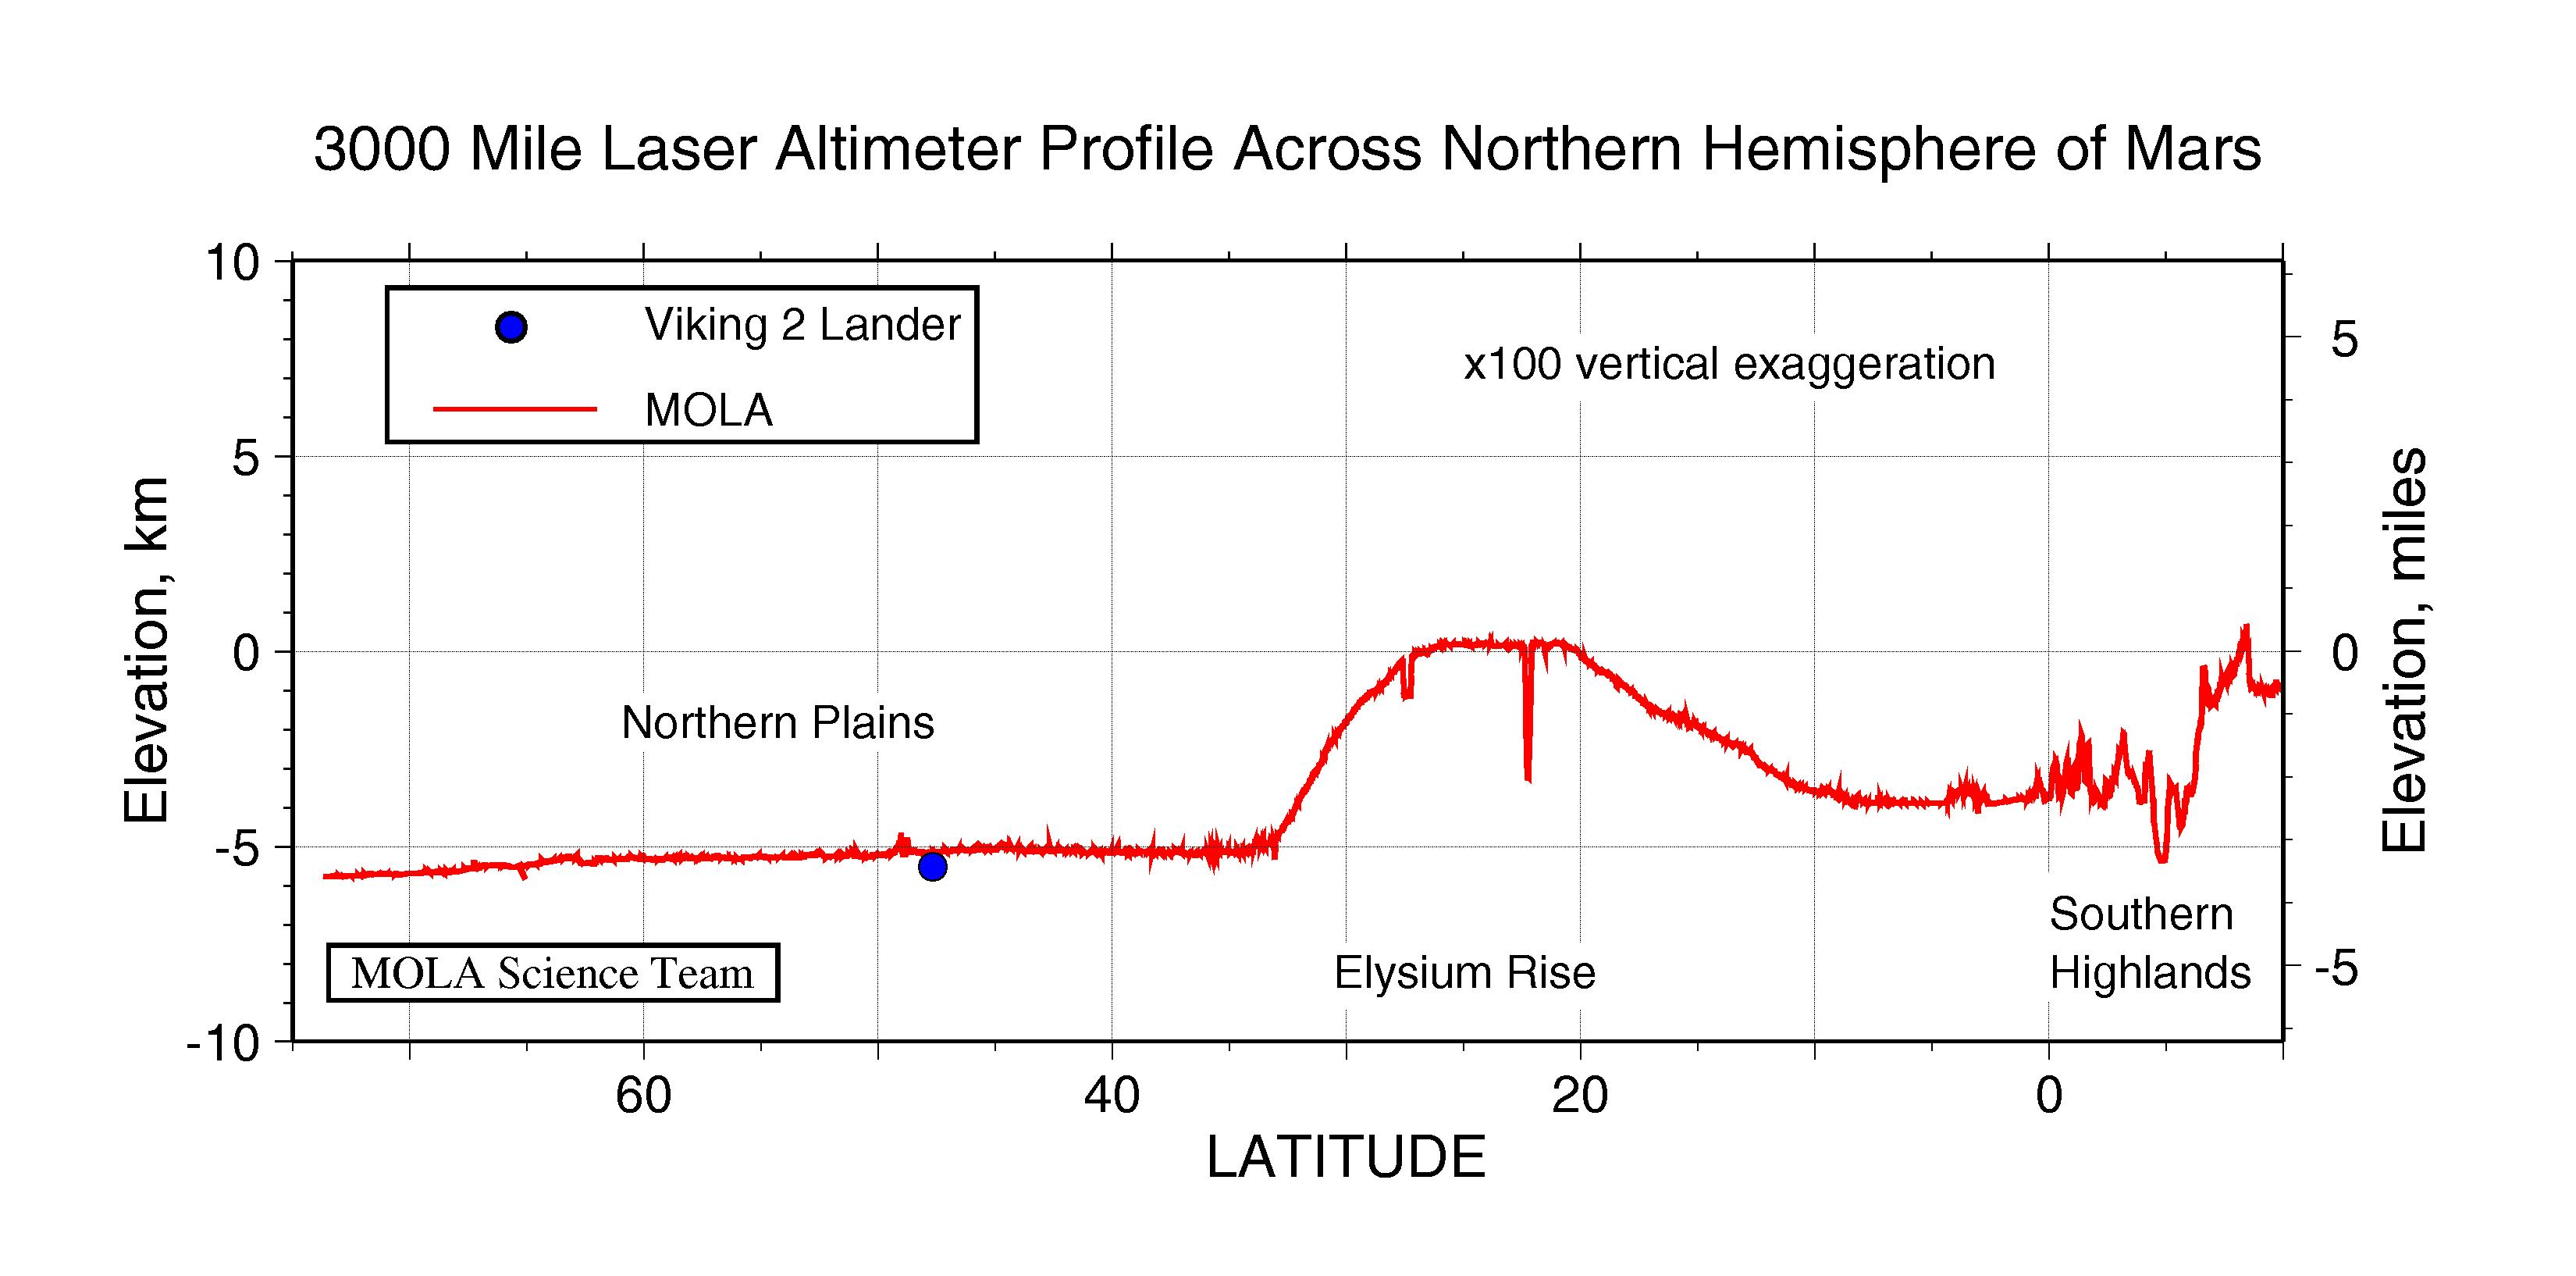

3000 Mile Laser Altimeter Profile Across Northern Hemisphere of Mars

Topographic profile across the northern hemisphere of Mars from the Mars Orbiter Laser Altimeter (MOLA). The profile was obtained during the Mars Global Surveyor Capture Orbit Calibration Pass on September 15, 1997 and represents 20 minutes of data collection. The profile has a length of approximately 3000 miles (5000 kilometers). The large bulge is the western part of the Elysium rise, the second largest volcanic province on Mars, and shows over 3 miles (5 kilometers) of vertical relief. This area contains deep chasms that reflect tectonic, volcanic and erosional processes. In contrast is the almost 1featureless1 northern plains region of Mars, which shows only hundreds of meters of relief at scales the size of the United States. Plotted for comparison is the elevation of the Viking Lander 2 site, which is located 275 miles (445 kilometers) west of the profile. At the southernmost extent of the trace is the transition from the northern plains to the ancient southern highlands. Characterizing the fine-scale nature of topography in this chaotic region is crucial to testing theories for how the dichotomy between the geologically distinctive northern lowlands and southern uplands formed and subsequently evolved. The spatial resolution of the profile is approximately 1000 feet (330 meters) and the vertical resolution is approximately 3 feet (1 meter). When the Mars Global Surveyor mapping mission commences in March, 1998, the MOLA instrument will collect 72 times as much data every day for a period of two years.

Credit: NASA/JPL/GSFC